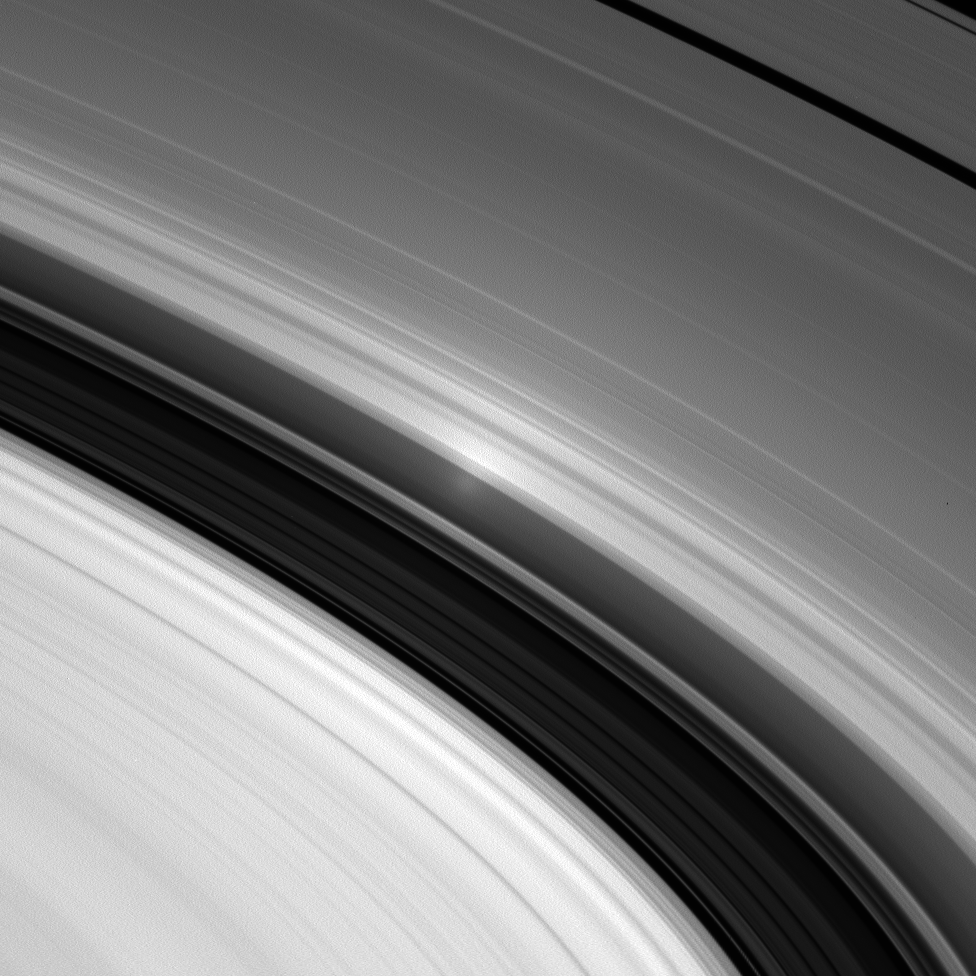

At Opposition

With the Sun directly behind Cassini, the spacecraft spies the opposition surge in Saturn’s inner A ring. The opposition effect becomes visible from this special viewing geometry. See PIA08247 for a detailed description of the effect.

This view looks toward the rings from about 11 degrees below the ringplane.

The image was taken in visible light with the Cassini spacecraft wide-angle camera on Dec. 2, 2006 at a distance of approximately 287,000 kilometers (178,000 miles) from Saturn. Image scale is 17 kilometers (11 miles) per pixel.

The Cassini-Huygens mission is a cooperative project of NASA, the European Space Agency and the Italian Space Agency. The Jet Propulsion Laboratory, a division of the California Institute of Technology in Pasadena, manages the mission for NASA’s Science Mission Directorate, Washington, D.C. The Cassini orbiter and its two onboard cameras were designed, developed and assembled at JPL. The imaging operations center is based at the Space Science Institute in Boulder, Colo.

Credit: NASA/JPL/Space Science Institute